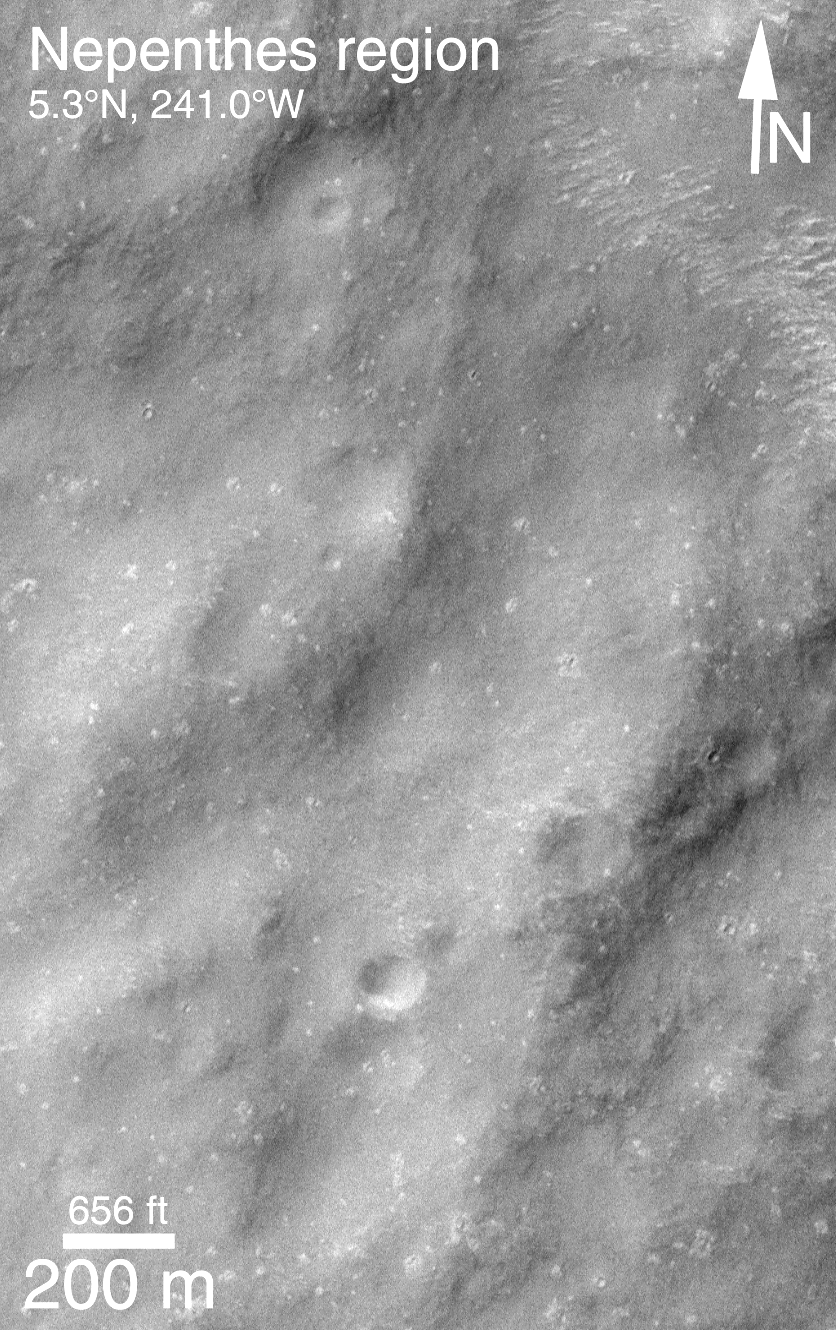

MOC Providing Clues For Future Landing Site Selection

One of the original objectives of the Mars Orbiter Camera (MOC) when it was proposed to NASA in 1985 was to take pictures that would be used to assess future spacecraft landing sites. Images obtained by the Mars Global Surveyor (MGS) MOC since March 1999 provide the highest resolution views (1.5 to 4.5 meters (5-15 ft) per pixel) of the planet ever seen. Over the past several months, MOC science personnel have been examining these new data to develop a general view of what Mars is like at the meter-scale within the general latitude and elevation range that will be accessible to the Mars Surveyor 2001 lander. (i.e., about 5°N to 15°S latitude and lower than 2.5 km (1.6 mi) elevation).

Because MOC images only cover a tiny fraction of one percent of the surface of Mars, we have been seeking general correlations that exist between what is seen in a MOC high-resolution image and what can be seen in the lower-resolution Viking and Mariner 9 images taken in 1972 and 1976-1980.

The most important results thus far are illustrated in the four pictures above. Nearly 70% of the terrain examined follows two very simple, but unexpected “rules” — (1) If the terrain appears rugged at the hundreds of meters to kilometers scale in a Viking or Mariner image, then it will appear smooth at the meter-scale in a MOC image. (2) If the terrain appears to be smooth in the Viking or Mariner image, it will be rough in the meter-scale MOC image.

The image pair above illustrates the first “rule.” MOC2-137a (left) shows a rugged plain in the martian southern cratered highlands near the Nepenthes Mensae. The small white box indicates the location of the MOC image, which is on the right (MOC2-137b). The MOC image reveals that while the terrain is rough at the large scale, it is quite smooth at the meter-scale.

The Viking image shown here is illuminated from the upper right, while the MOC image is illuminated from the upper left. The MOC image was taken in April 1999, while the Viking image was obtained in the late 1970s. More details about this work are provided in an extended abstract (in Acrobat® PDF format) by M.C. Malin, K. S. Edgett, and T. J. Parker, “Characterization of terrain in the Mars Surveyor 2001 landing site latitude and elevation region using Mapping Phase Mars Global Surveyor MOC images,” presented at the Second Mars Surveyor Landing Site Workshop, held June 22-23, 1999, in Buffalo, New York.

Malin Space Science Systems and the California Institute of Technology built the MOC using spare hardware from the Mars Observer mission. MSSS operates the camera from its facilities in San Diego, CA. The Jet Propulsion Laboratory’s Mars Surveyor Operations Project operates the Mars Global Surveyor spacecraft with its industrial partner, Lockheed Martin Astronautics, from facilities in Pasadena, CA and Denver, CO.

Credit: NASA/JPL/MSSS